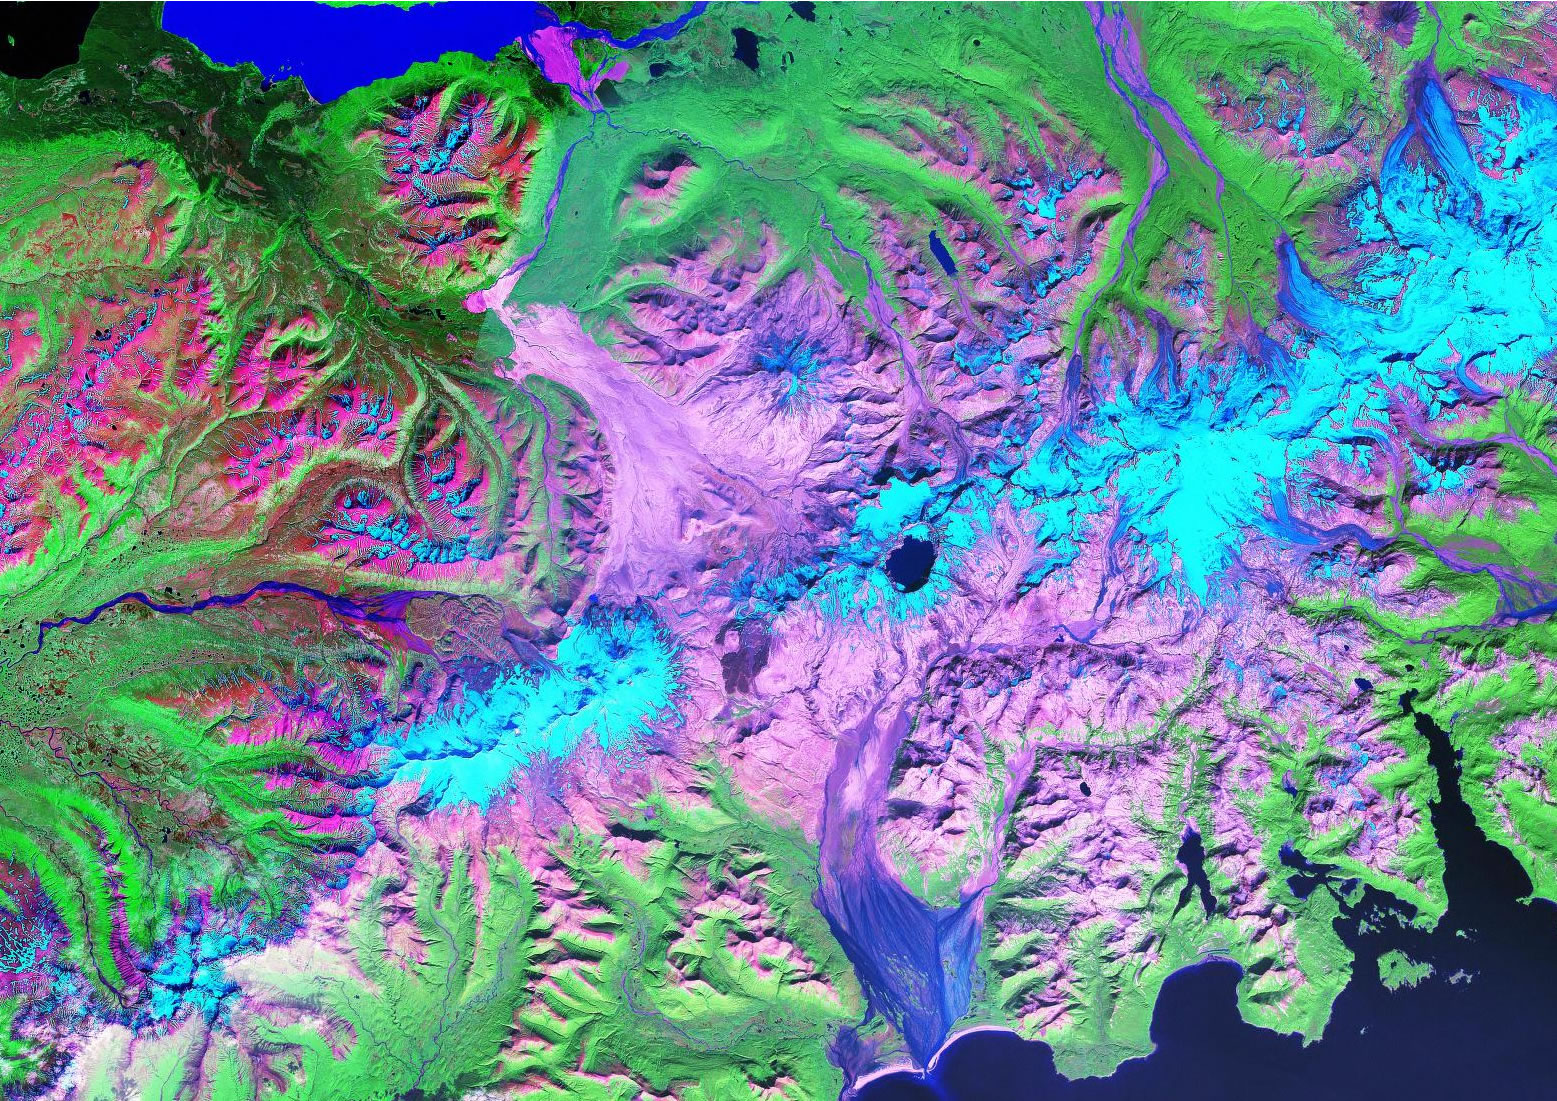

Novarupta / Katmai Area

Landsat Image of the Novarupta / Katmai Area - 1990

Credit: NASA/GSFC/Landsat